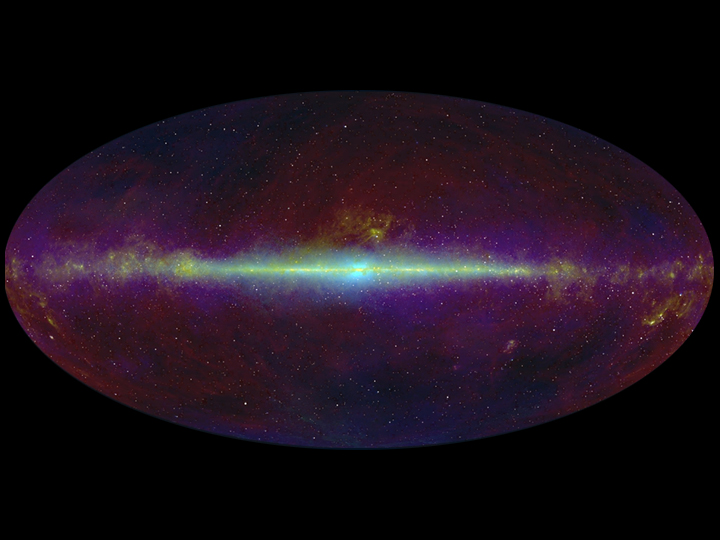

All-Sky Infrared Survey

This infrared view of the whole sky highlights the flat plane of our Milky Way galaxy (line across middle of image). The Wide-field Infrared Survey Explorer, or WISE, will take a similar infrared census of the whole sky, only with much improved resolution and sensitivity.

The image was compiled using data from several past missions: the Infrared Astronomical Satellite, a joint project of the United States, United Kingdom and the Netherlands; NASA’s Cosmic Background Explorer; and the Two-Micron All-Sky Survey, a NASA, National Science Foundation and University of Massachusetts project.

NASA’s Jet Propulsion Laboratory, Pasadena, Calif., manages the Wide-field Infrared Survey Explorer for NASA’s Science Mission Directorate, Washington. The mission’s principal investigator, Edward Wright, is at UCLA. The mission was competitively selected under NASA’s Explorers Program managed by the Goddard Space Flight Center, Greenbelt, Md. The science instrument was built by the Space Dynamics Laboratory, Logan, Utah, and the spacecraft was built by Ball Aerospace & Technologies Corp., Boulder, Colo. Science operations and data processing take place at the Infrared Processing and Analysis Center at the California Institute of Technology in Pasadena. Caltech manages JPL for NASA.

Credit: NASA/JPL-Caltech/IRAS/2MASS/COBE